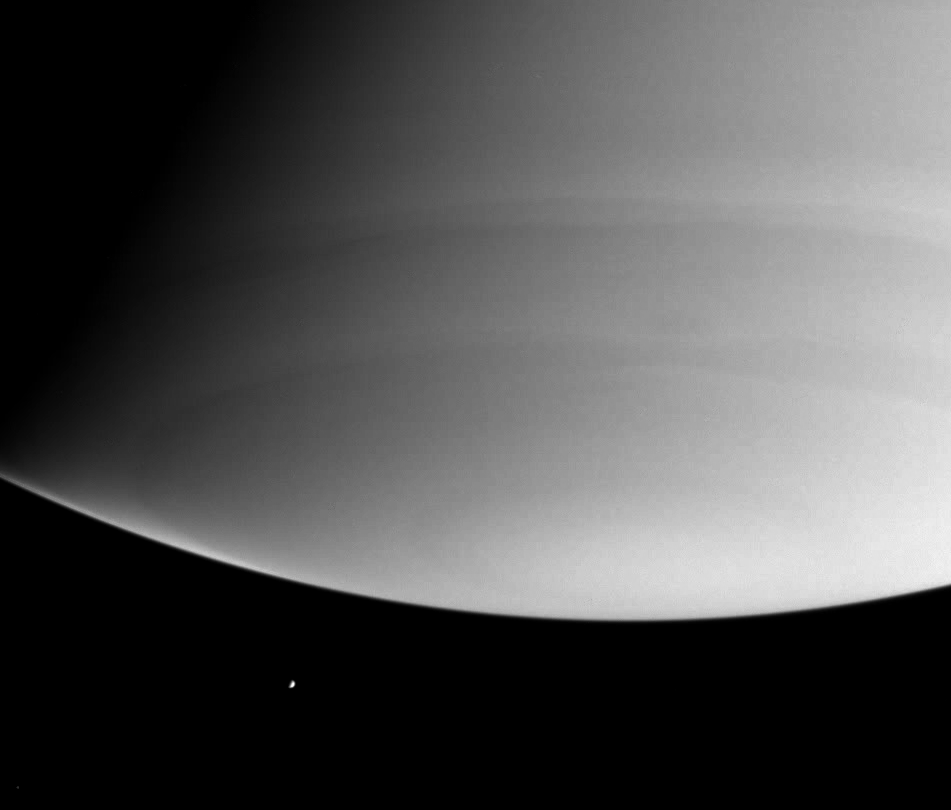

Ultraviolet Enceladus

Looking beyond Saturn’s south pole, this was the Cassini spacecraft’s view of the distant, icy moon Enceladus on July 28, 2004. The planet itself shows few obvious features at these ultraviolet wavelengths, due to scattering of light by molecules of the gases high in the atmosphere. Enceladus is 499 kilometers (310 miles) wide.

The image was taken with the Cassini spacecraft narrow angle camera at a distance of 7.4 million kilometers (4.6 million miles) from Saturn through a filter sensitive to ultraviolet wavelengths of light. The image scale is 44 kilometers (27 miles) per pixel of Saturn.

The Cassini-Huygens mission is a cooperative project of NASA, the European Space Agency and the Italian Space Agency. The Jet Propulsion Laboratory, a division of the California Institute of Technology in Pasadena, manages the Cassini-Huygens mission for NASA’s Office of Space Science, Washington, D.C. The Cassini orbiter and its two onboard cameras, were designed, developed and assembled at JPL. The imaging team is based at the Space Science Institute, Boulder, Colo.

Credit: NASA/JPL/Space Science Institute